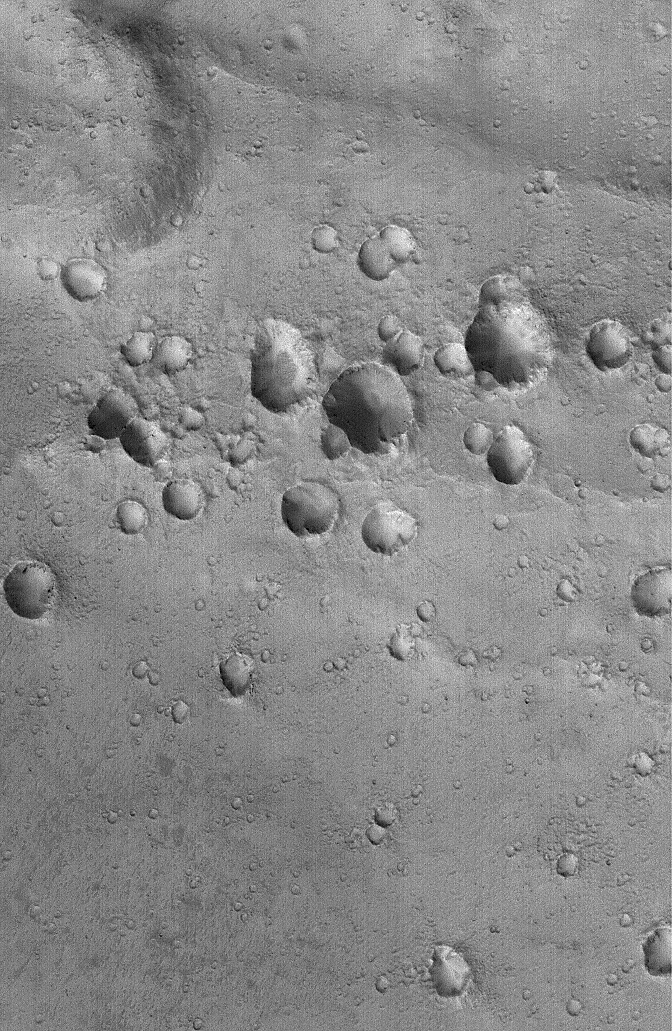

Secondary Craters

7 October 2005
This Mars Global Surveyor (MGS) Mars Orbiter Camera (MOC) image shows a cluster of craters in far western Arabia Terra. The crater cluster is oriented along a line that runs nearly east-west (left-right) across the scene. Clusters of craters positioned along a line like this are secondary craters — that is, they formed as the result of a much larger meteor, asteroid, or cometary impact somewhere else in the region. These craters do not form from the object that impacted Mars to form the larger, primary crater; these are the product of the impact of the rocks and debris thrown out by the larger impact.

Location near: 14.9°N, 19.3°W
Image width: width: ~3 km (~1.9 mi)
Illumination from: lower left
Season: Northern Autumn

Credit: NASA/JPL/Malin Space Science Systems